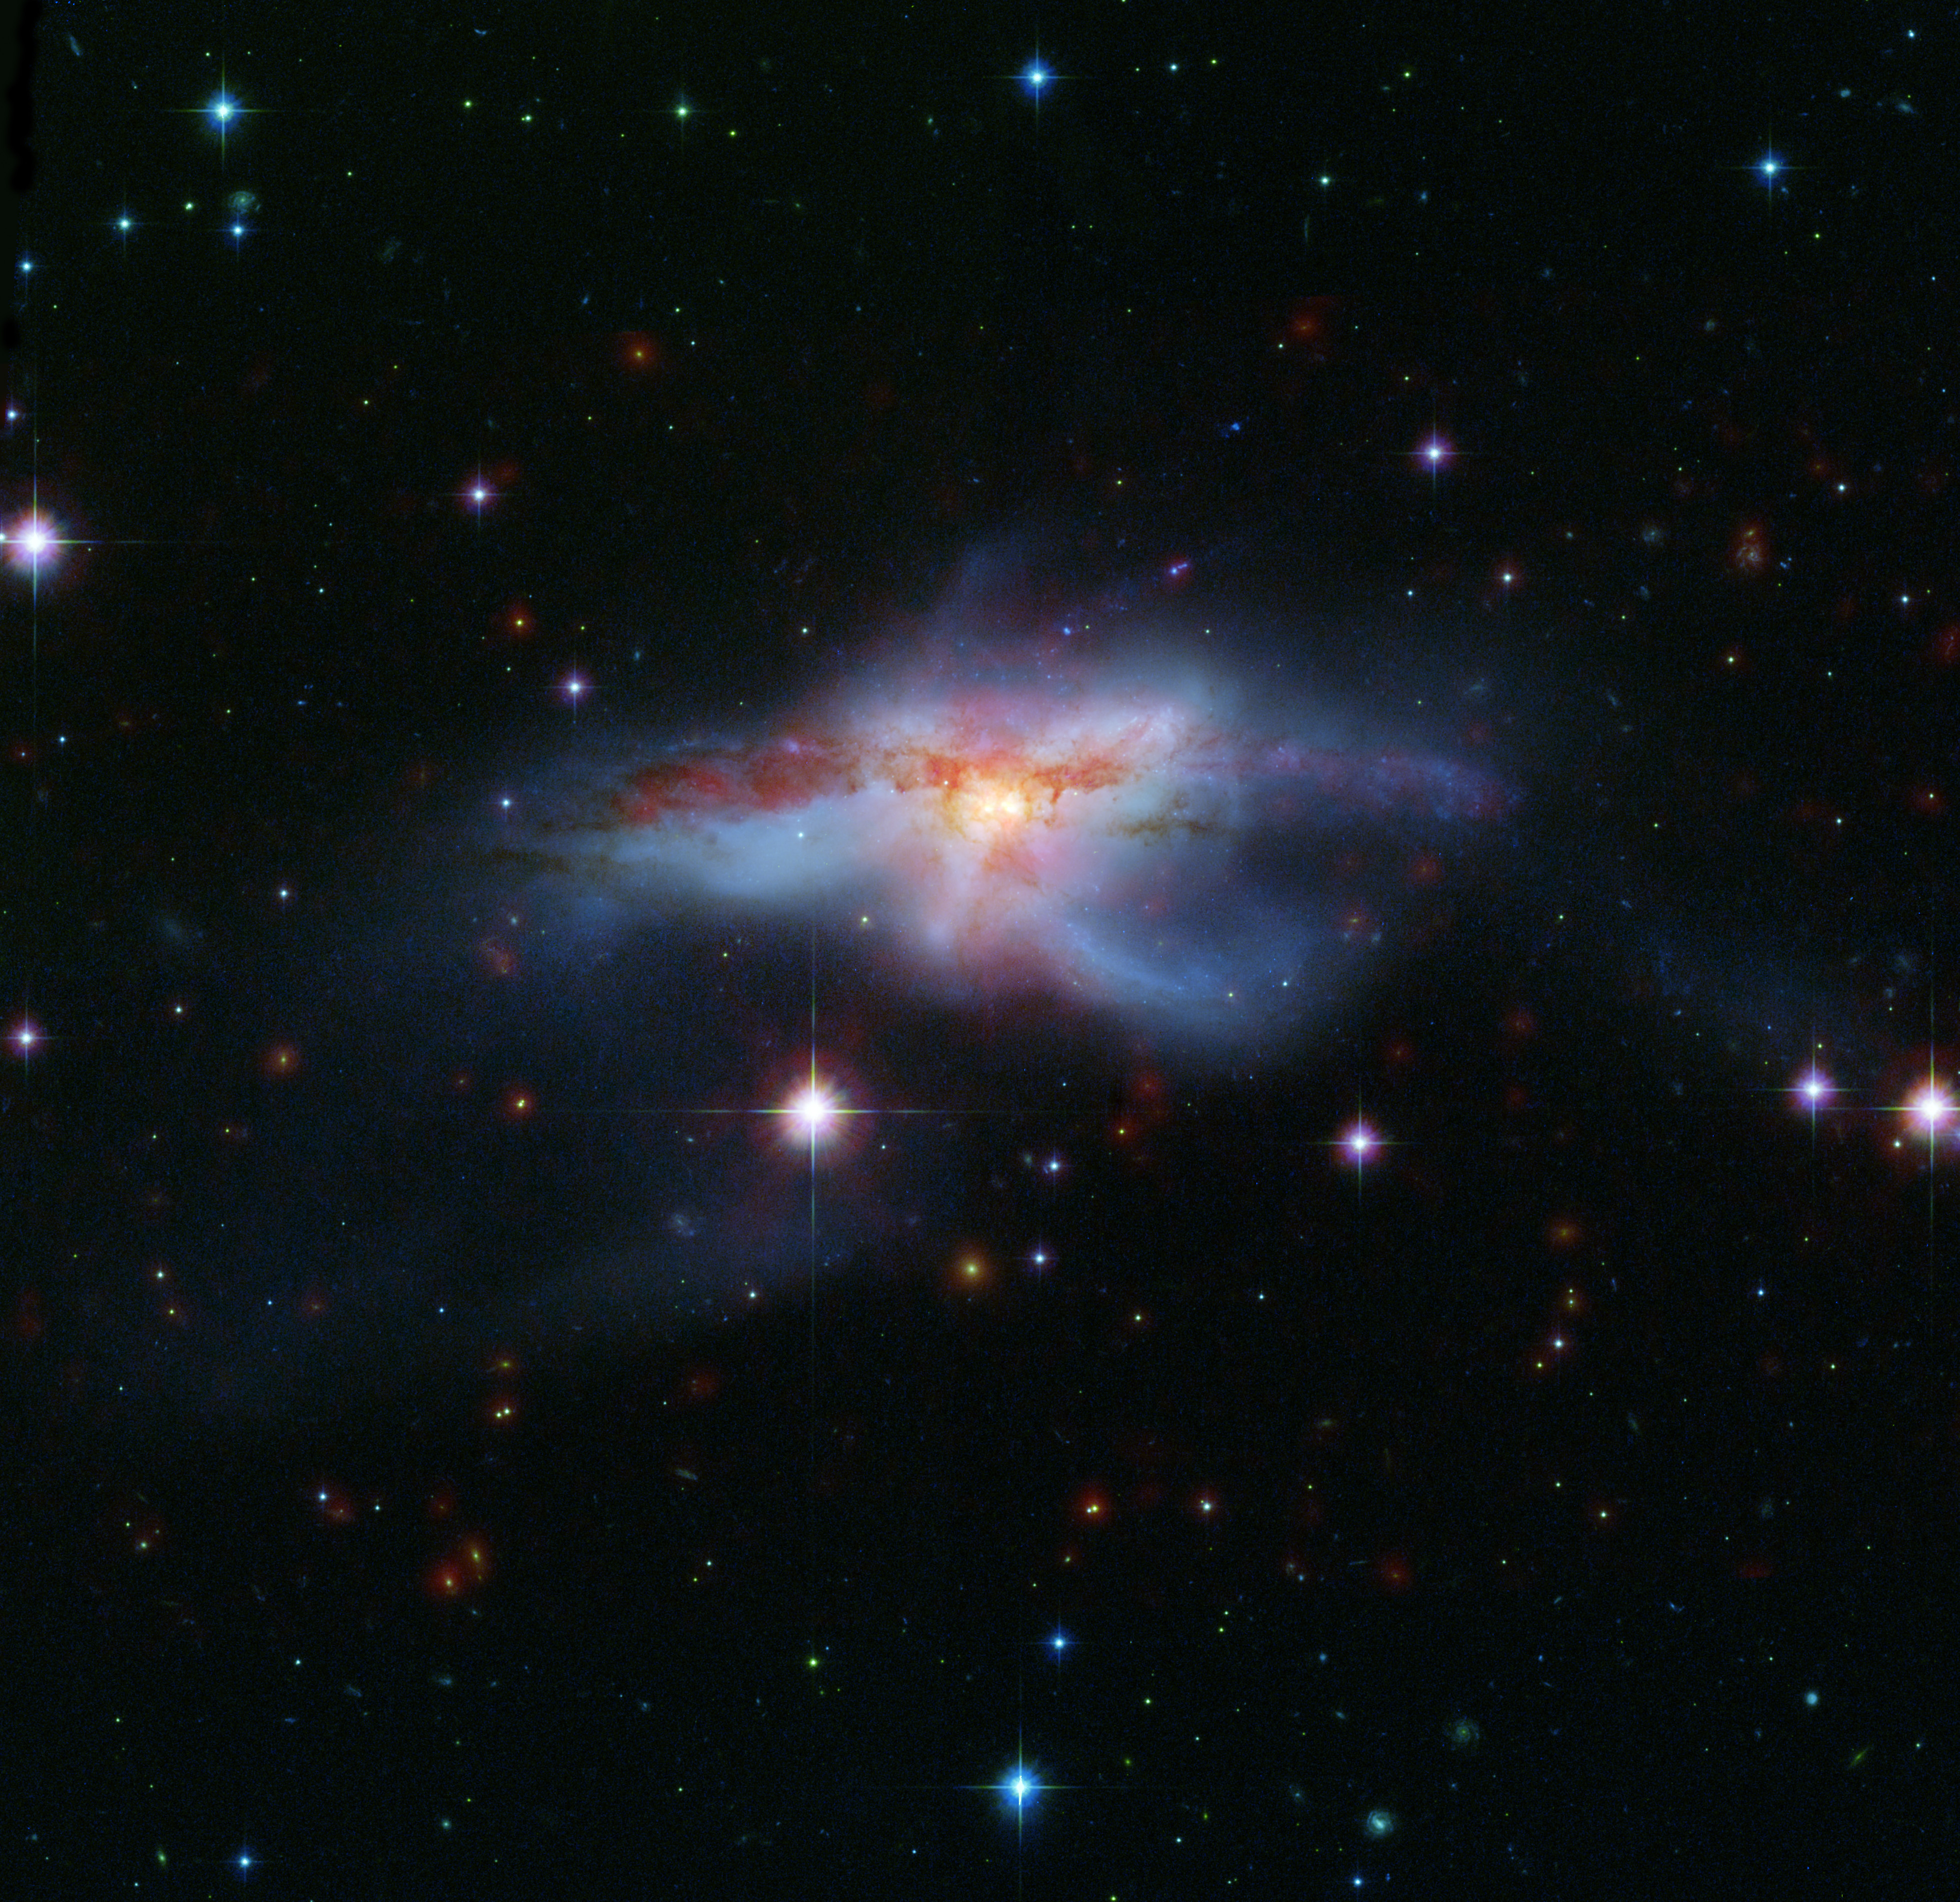

Galaxies Collide to Create Hot, Huge Galaxy

This image of a pair of colliding galaxies called NGC 6240 shows them in a rare, short-lived phase of their evolution just before they merge into a single, larger galaxy. The prolonged, violent collision has drastically altered the appearance of both galaxies and created huge amounts of heat turning NGC 6240 into an “infrared luminous” active galaxy.

A rich variety of active galaxies, with different shapes, luminosities and radiation profiles exist. These galaxies may be related astronomers have suspected that they may represent an evolutionary sequence. By catching different galaxies in different stages of merging, a story emerges as one type of active galaxy changes into another. NGC 6240 provides an important “missing link” in this process.

This image was created from combined data from the infrared array camera of NASA’s Spitzer Space Telescope at 3.6 and 8.0 microns (red) and visible light from NASA’s Hubble Space Telescope (green and blue).

Credit: NASA/JPL-Caltech/STScI-ESA